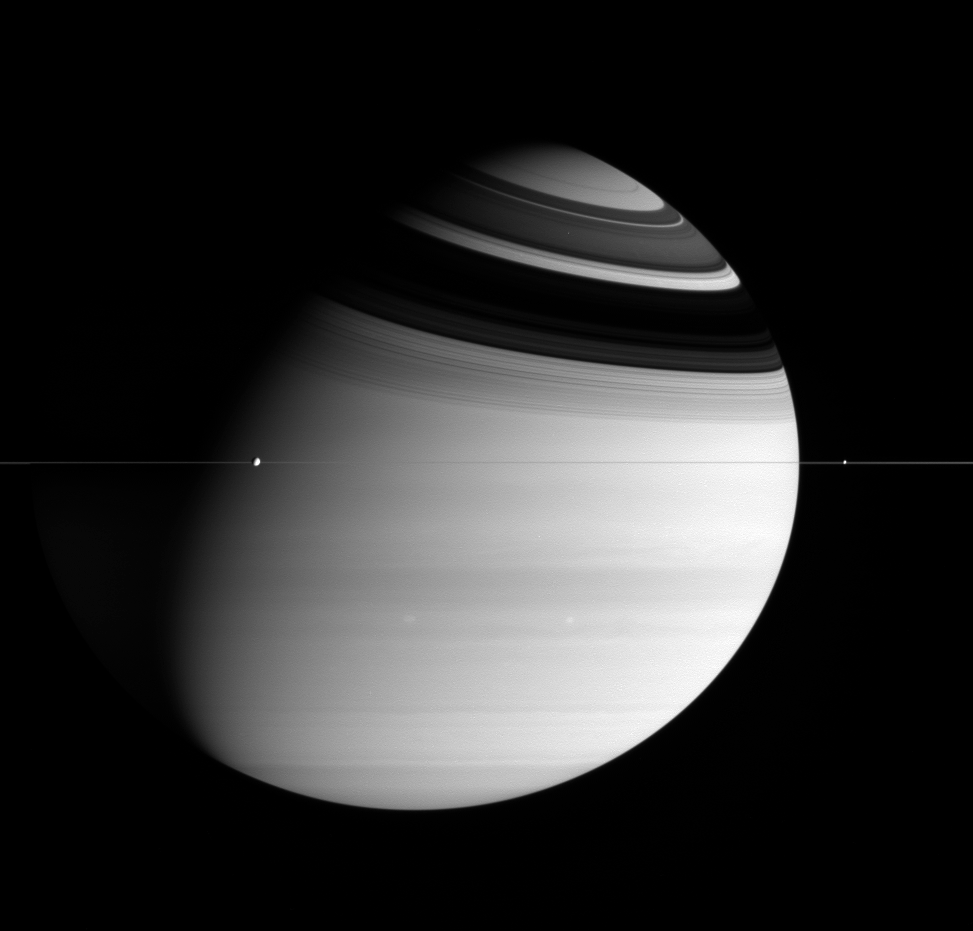

Serenity of Saturn

As if drawn by an artist, this sublime scene speaks of the powerful beauty in the outer solar system: the domain of giant planets encircled by rings and orbited by small cratered moons of ice. In this view, Dione (1,118 kilometers, or 695 miles across, on the left) and Enceladus (505 kilometers, or 314 miles across, on the right) orbit the mighty ringed planet Saturn, while two bright storms swirl in the atmosphere below. This vantage point shows that the deceptively expansive rings are actually paper-thin in comparison–only tens of meters thick.

The image was taken in visible blue light with the Cassini spacecraft wide-angle camera on Feb. 28, 2005, at a distance of approximately 2.6 million kilometers (1.6 million miles) from Saturn. The image scale is 154 kilometers (96 miles) per pixel.

The Cassini-Huygens mission is a cooperative project of NASA, the European Space Agency and the Italian Space Agency. The Jet Propulsion Laboratory, a division of the California Institute of Technology in Pasadena, manages the mission for NASA’s Science Mission Directorate, Washington, D.C. The Cassini orbiter and its two onboard cameras were designed, developed and assembled at JPL. The imaging team is based at the Space Science Institute, Boulder, Colo.

Credit: NASA/JPL/Space Science Institute